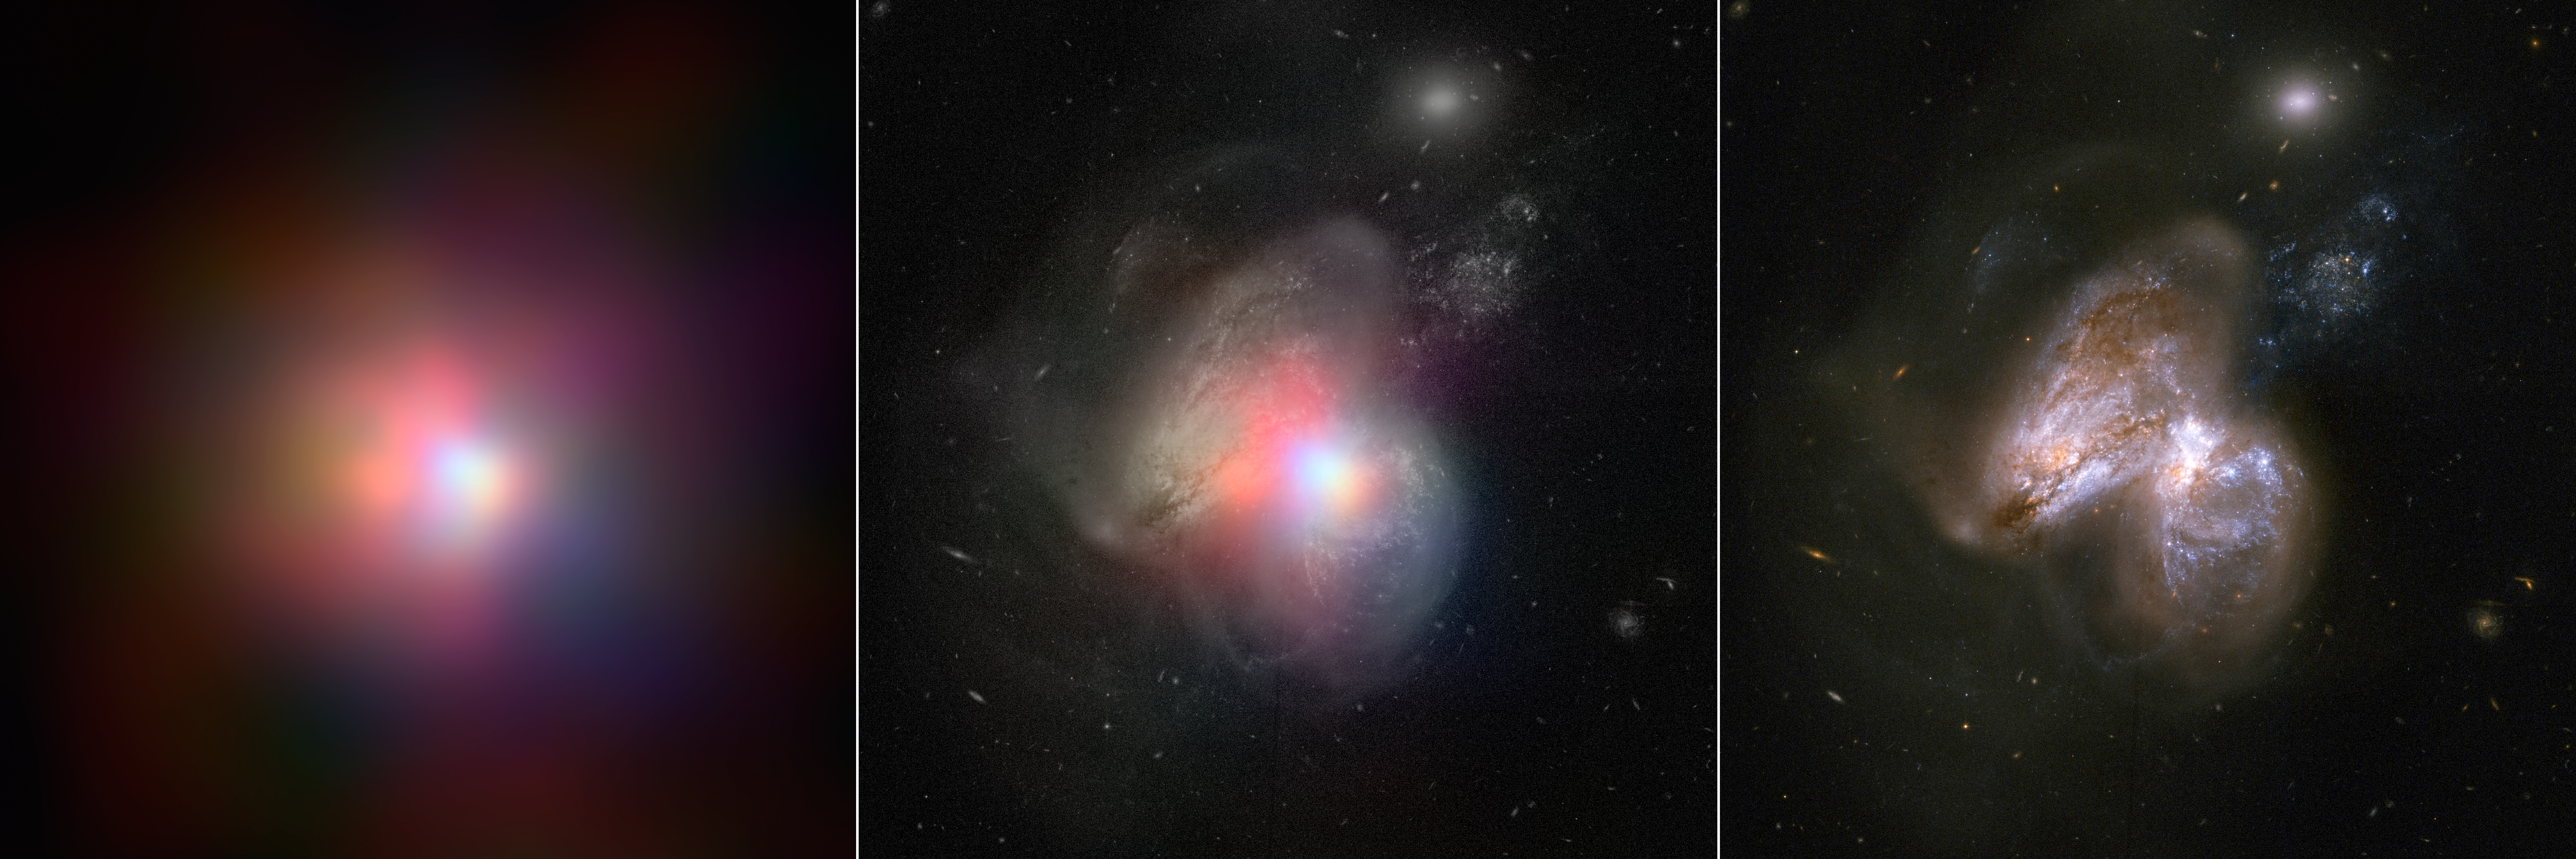

Tale of Two Black Holes

The real monster black hole is revealed in this image from NASA’s Nuclear Spectroscopic Telescope Array of colliding galaxies Arp 299. In the center panel, the NuSTAR high-energy X-ray data appear in various colors overlaid on a visible-light image from NASA’s Hubble Space Telescope. The panel on the left shows the NuSTAR data alone, while the visible-light image is on the far right.

Before NuSTAR, astronomers knew that the each of the two galaxies in Arp 299 held a supermassive black hole at its heart, but they weren’t sure if one or both were actively chomping on gas in a process called accretion. The new high-energy X-ray data reveal that the supermassive black hole in the galaxy on the right is indeed the hungry one, releasing energetic X-rays as it consumes gas.

In this image, X-rays with energies of 4 to 6 kiloelectron volts are red, energies of 6 to 12 kiloelectron volts are green, and 12 to 25 kiloelectron volts are blue.

NuSTAR is a Small Explorer mission led by the California Institute of Technology in Pasadena and managed by NASA’s Jet Propulsion Laboratory, also in Pasadena, for NASA’s Science Mission Directorate in Washington. The spacecraft was built by Orbital Sciences Corporation, Dulles, Virginia. Its instrument was built by a consortium including Caltech; JPL; the University of California, Berkeley; Columbia University, New York; NASA’s Goddard Space Flight Center, Greenbelt, Maryland; the Danish Technical University in Denmark; Lawrence Livermore National Laboratory, Livermore, California; ATK Aerospace Systems, Goleta, California, and with support from the Italian Space Agency (ASI) Science Data Center.

NuSTAR’s mission operations center is at UC Berkeley, with the ASI providing its equatorial ground station located at Malindi, Kenya. The mission’s outreach program is based at Sonoma State University, Rohnert Park, California. NASA’s Explorer Program is managed by Goddard. JPL is managed by Caltech for NASA.

Credit: NASA/JPL-Caltech/GSFC